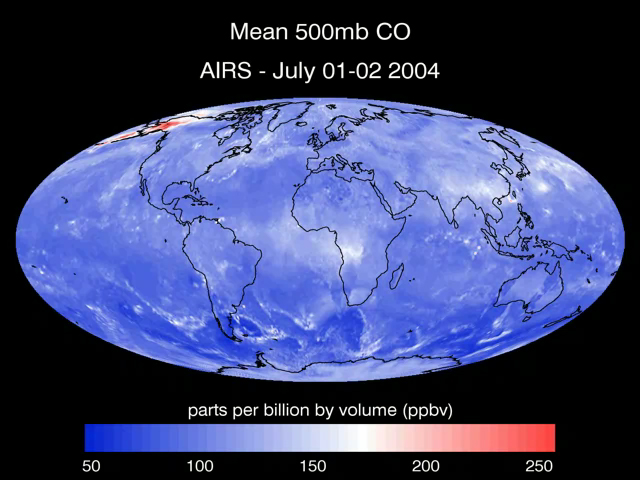

Transport of Carbon Monoxide Generated by Alaska Fires, July 2004

This series of maps created from data retrieved by the Atmospheric Infrared Sounder, AIRS, in July 2004 shows the transport of carbon monoxide (CO) gas, generated by fires in Alaska, as it moves through the atmosphere across Canada, the United States and the Atlantic Ocean. The data was retrieved at 500 millibar pressure, which is approximately 18,000 feet (3.5 miles) in altitude. Besides Alaska, the maps reveal high concentrations of CO originating in China and Russia which travel across the Pacific Ocean to the northwestern United States. Central Africa exhibits another large concentration of CO. These concentrations are also likely to indicate large scale forest burning. Carbon monoxide, CO, is a colorless and odorless gas formed when carbon in fuel is not burned completely. High levels of CO can cause health problems, and higher levels can be poisonous.

About AIRS
The Atmospheric Infrared Sounder, AIRS, in conjunction with the Advanced Microwave Sounding Unit, AMSU, senses emitted infrared and microwave radiation from Earth to provide a three-dimensional look at Earth’s weather and climate. Working in tandem, the two instruments make simultaneous observations all the way down to Earth’s surface, even in the presence of heavy clouds. With more than 2,000 channels sensing different regions of the atmosphere, the system creates a global, three-dimensional map of atmospheric temperature and humidity, cloud amounts and heights, greenhouse gas concentrations, and many other atmospheric phenomena. Launched into Earth orbit in 2002, the AIRS and AMSU instruments fly onboard NASA’s Aqua spacecraft and are managed by NASA’s Jet Propulsion Laboratory in Pasadena, Calif., under contract to NASA. JPL is a division of the California Institute of Technology in Pasadena.

Credit: NASA/JPL